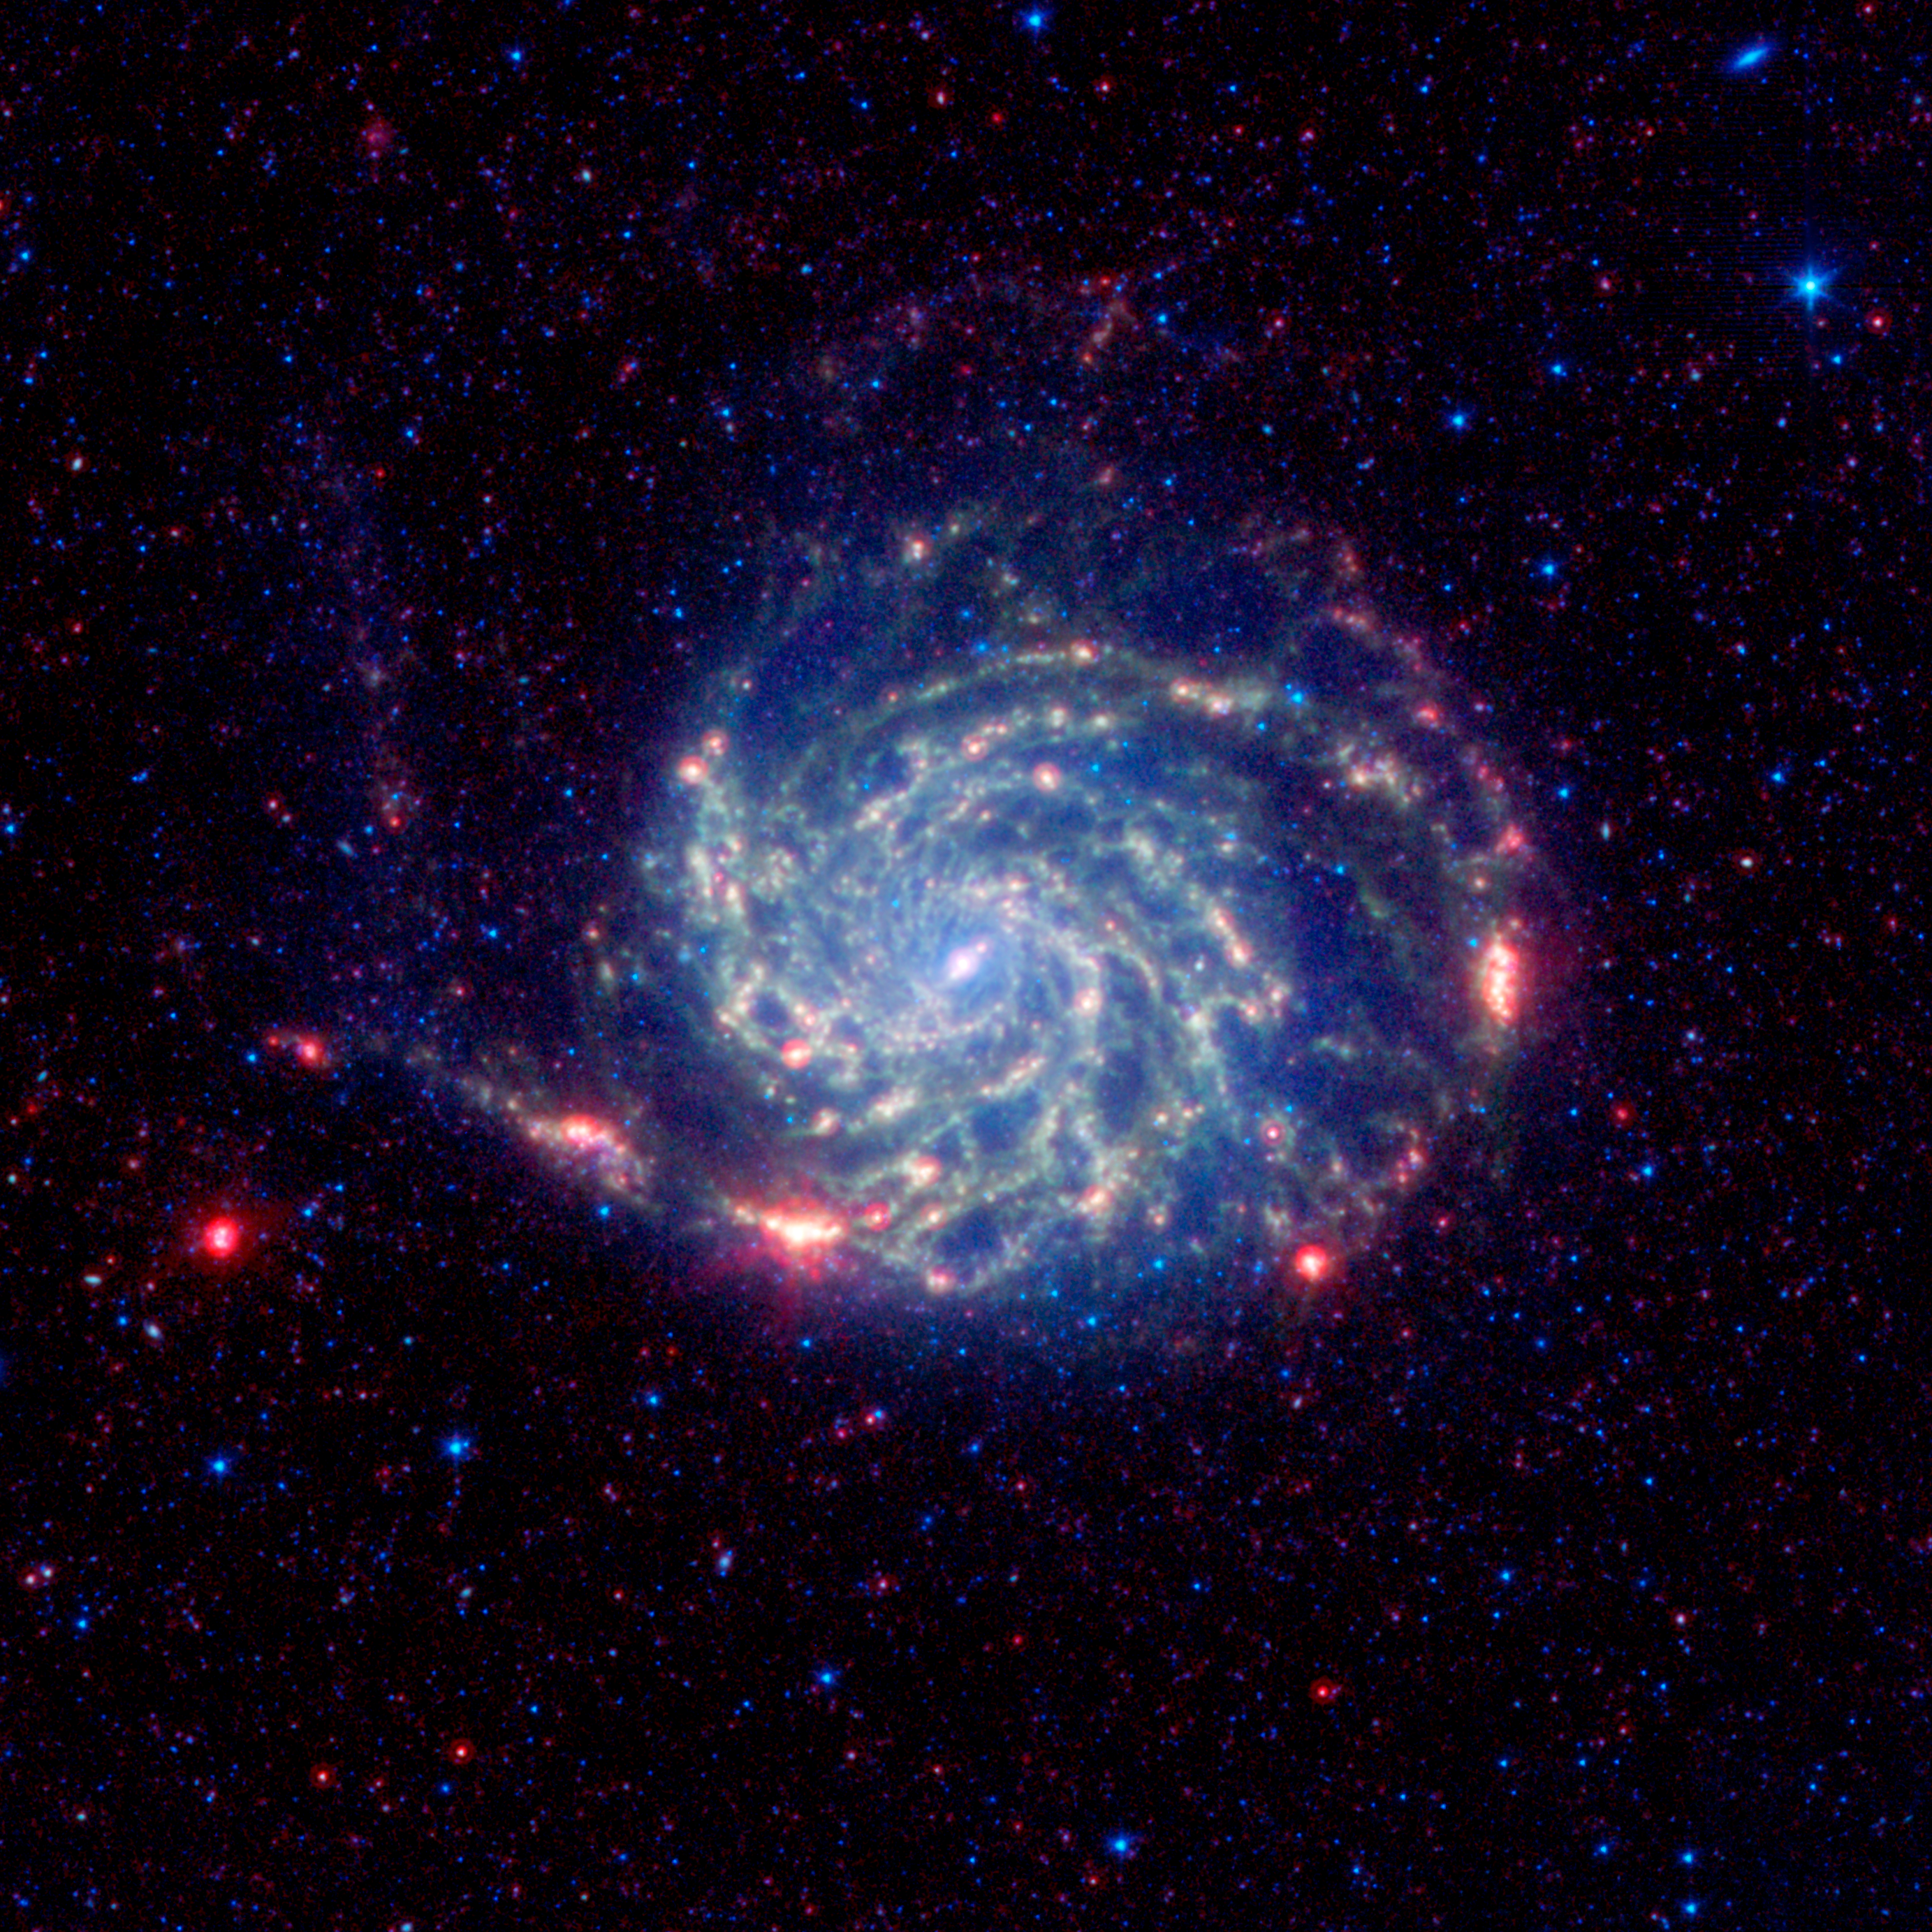

No Organics Zone Circles Pinwheel Galaxy

The Pinwheel galaxy, otherwise known as Messier 101, sports bright reddish edges in this new infrared image from NASA's Spitzer Space Telescope. Research from Spitzer has revealed that this outer red zone lacks organic molecules present in the rest of the galaxy. The red and blue spots outside of the spiral galaxy are either foreground stars or more distant galaxies.

The organics, called polycyclic aromatic hydrocarbons, are dusty, carbon-containing molecules that help in the formation of stars. On Earth, they are found anywhere combustion reactions take place, such as barbeque pits and exhaust pipes. Scientists also believe this space dust has the potential to be converted into the stuff of life.

Spitzer found that the polycyclic aromatic hydrocarbons decrease in concentration toward the outer portion of the Pinwheel galaxy, then quickly drop off and are no longer detected at its very outer rim. According to astronomers, there's a threshold at the rim where the organic material is being destroyed by harsh radiation from stars. Radiation is more damaging at the far reaches of a galaxy because the stars there have less heavy metals, and metals dampen the radiation.

The findings help researchers understand how stars can form in these harsh environments, where polycyclic aromatic hydrocarbons are lacking. Under normal circumstances, the polycyclic aromatic hydrocarbons help cool down star-forming clouds, allowing them to collapse into stars. In regions like the rim of the Pinwheelas well as the very early universestars form without the organic dust. Astronomers don't know precisely how this works, so the rim of the Pinwheel provides them with a laboratory for examining the process relatively close up.

In this image, infrared light with a wavelength of 3.6 microns is colored blue; 8-micron light is green; and 24-micron light is red. All three of Spitzer's instruments were used in the study: the infrared array camera, the multiband imaging photometer and the infrared spectrograph.

Credit: NASA/JPL-Caltech/K. Gordon (STScI)